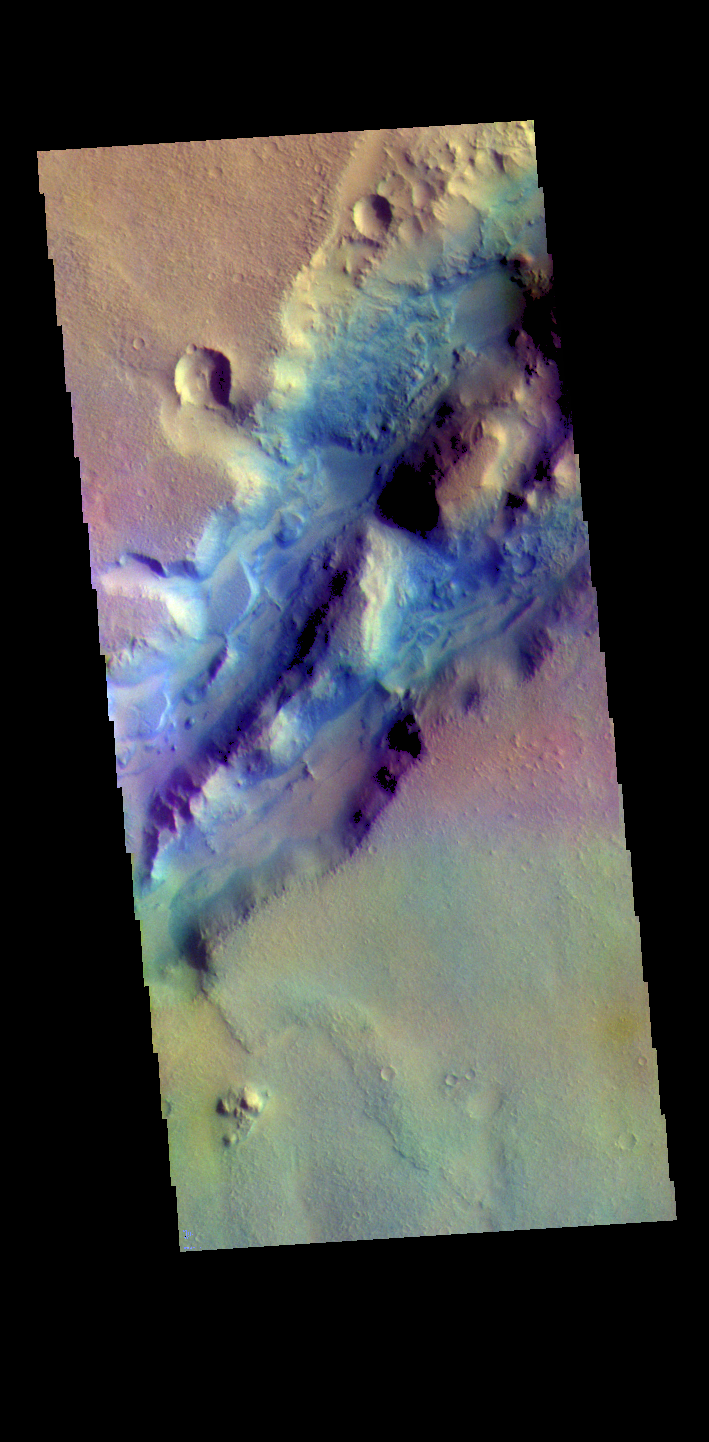

Nili Fossae – False Color

The THEMIS VIS camera contains 5 filters. The data from different filters can be combined in multiple ways to create a false color image. These false color images may reveal subtle variations of the surface not easily identified in a single band image. The linear depressions in today’s false color image are part of Nili Fossae. Nili Fossae is a collection of curved faults and down-dropped blocks of crust between the faults called graben. The “fossae,” or graben, lie northeast of the large volcano Syrtis Major and northwest of the ancient impact basin Isidis Planitia. The graben, which can be almost 500 meters (1,600 feet) deep, make concentric curves that follow the outline of Isidis Planitia. The graben likely formed as the crust sagged under the weight of lava flows filling the Isidis Planitia impact basin.

Credit: NASA/JPL-Caltech/ASU